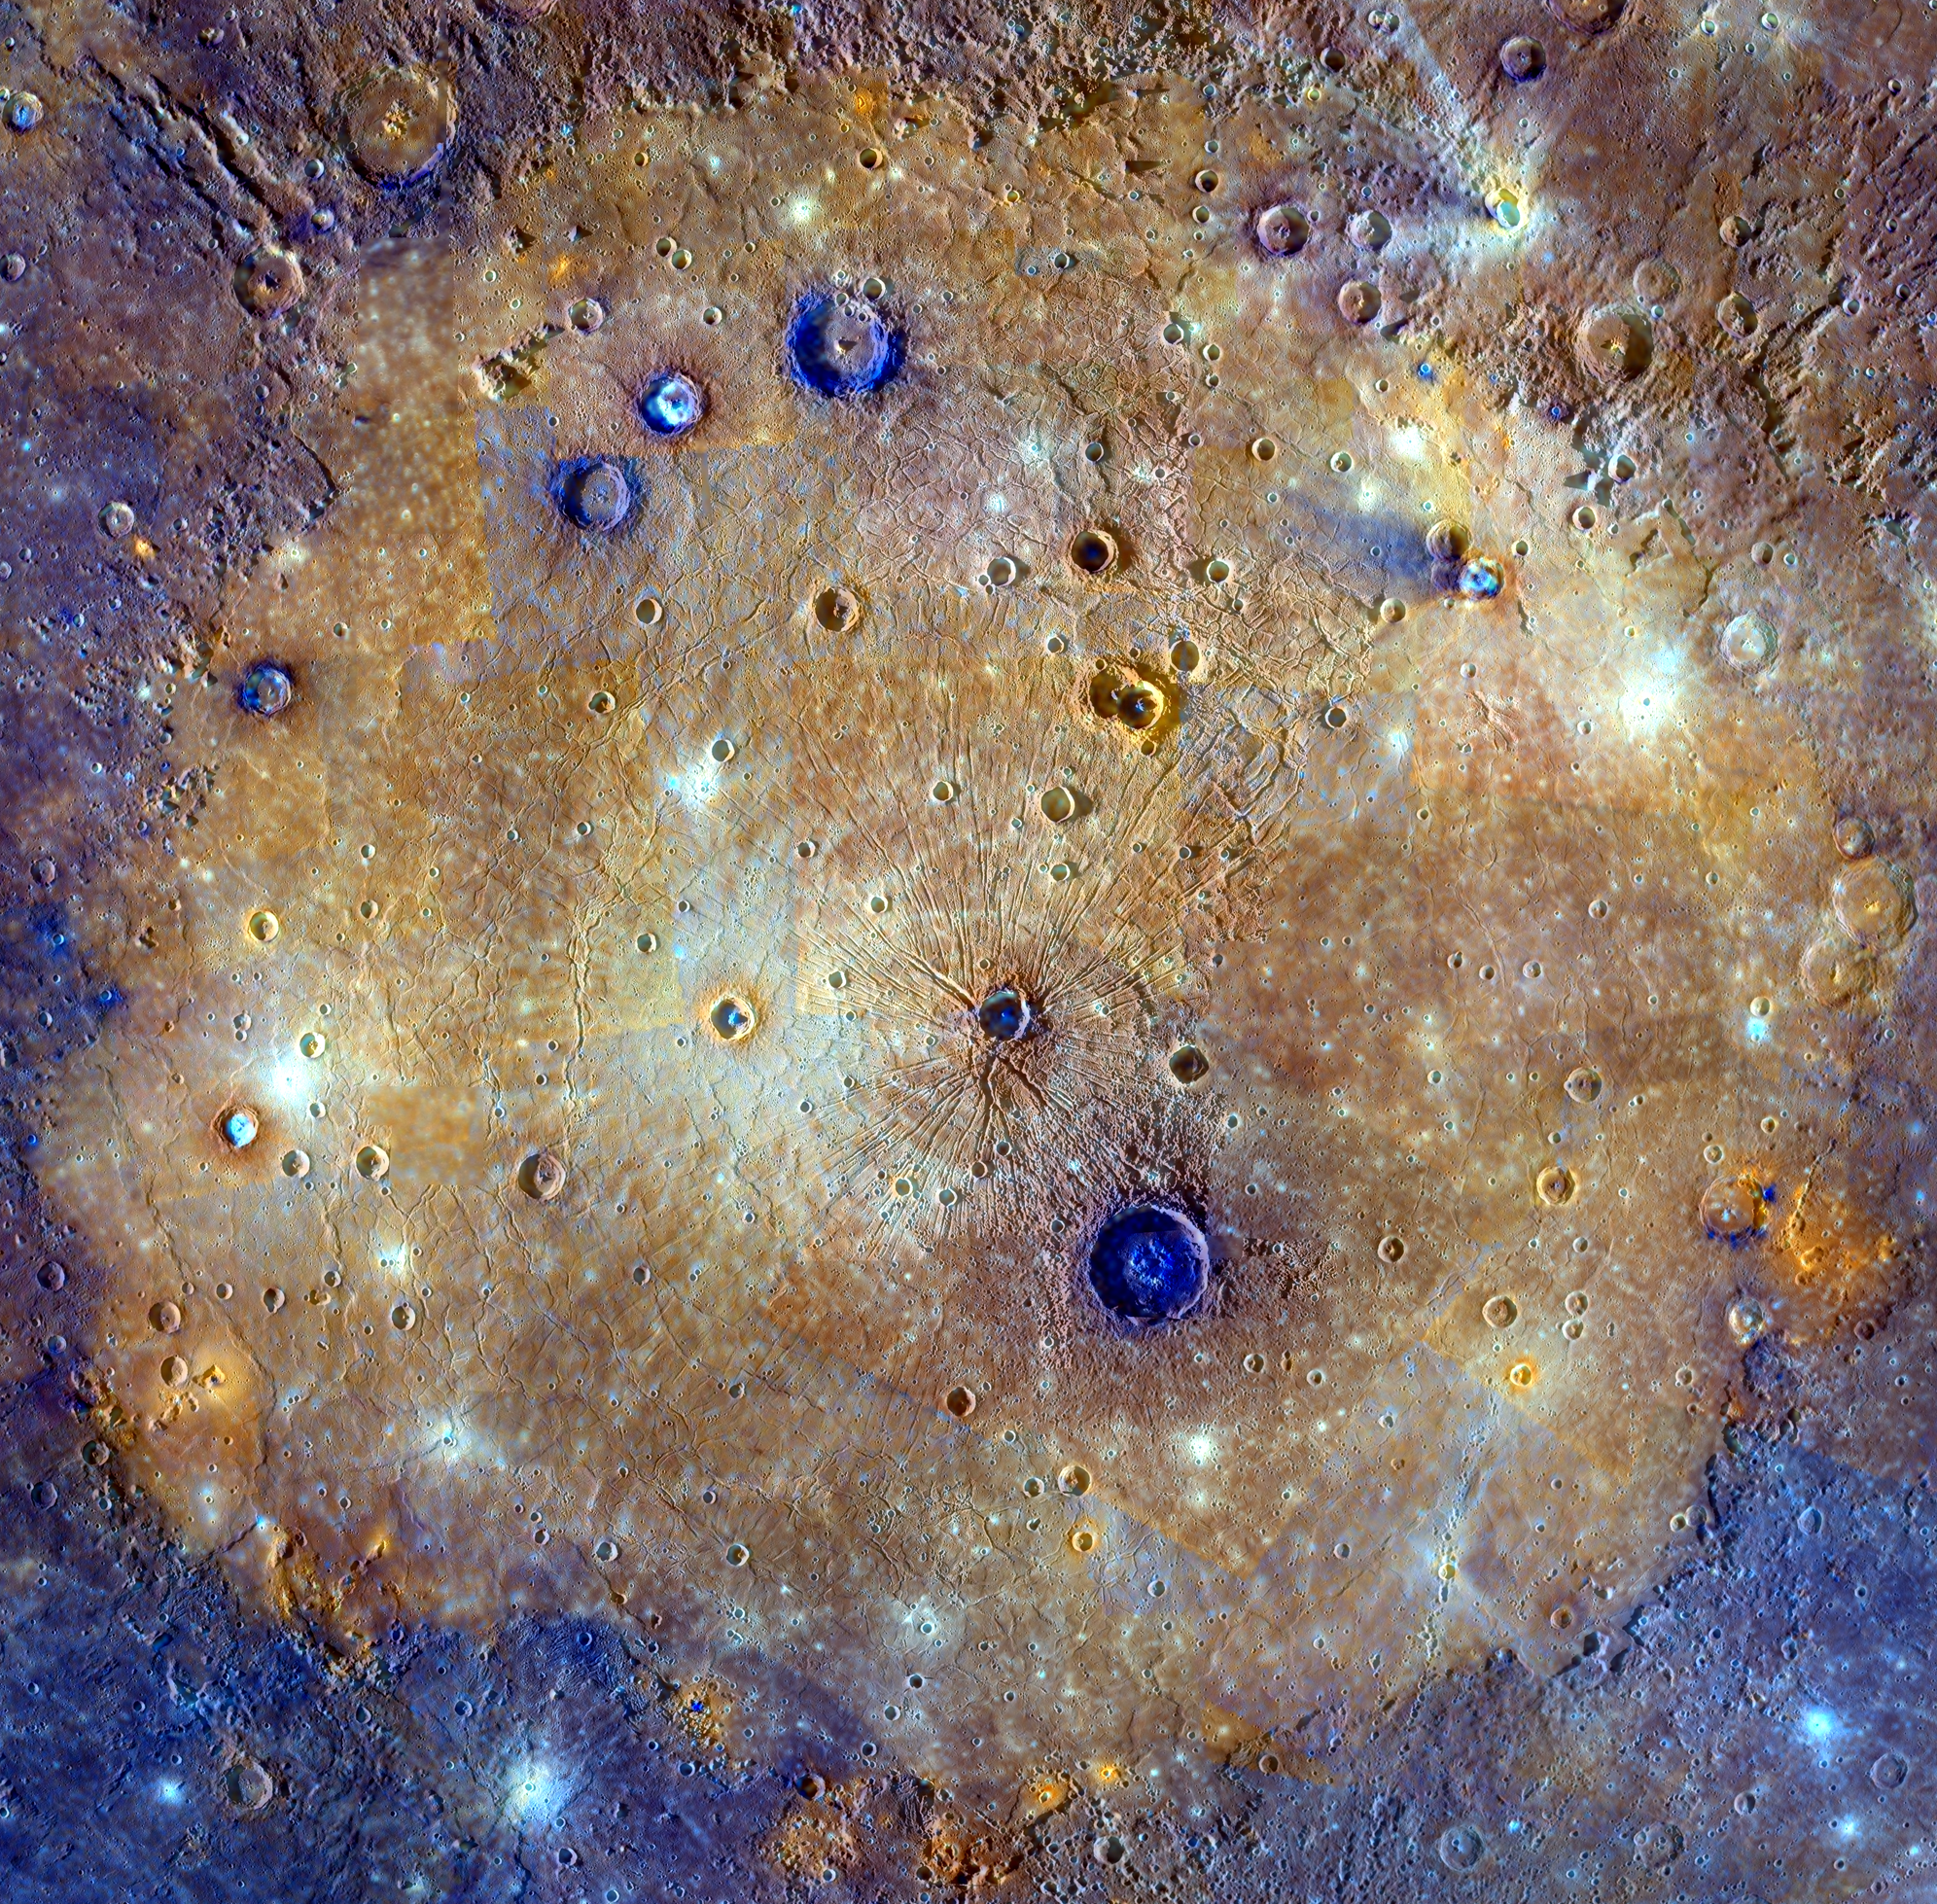

All About That Basin

This mosaic of Caloris basin is an enhanced-color composite overlain on a monochrome mosaic featured in a previous post. The color mosaic is made up of WAC images obtained when both the spacecraft and the Sun were overhead, conditions best for discerning variations in albedo, or brightness. The monochrome mosaic is made up of WAC and NAC images obtained at off-vertical Sun angles (i.e., high incidence angles) and with visible shadows so as to reveal clearly the topographic form of geologic features. The combination of the two datasets allows the correlation of geologic features with their color properties. In portions of the scene, color differences from image to image are apparent. Ongoing calibration efforts by the MESSENGER team strive to minimize these differences.

Caloris basin has been flooded by lavas that appear orange in this mosaic. Post-flooding craters have excavated material from beneath the surface. The larger of these craters have exposed low-reflectance material (blue in this mosaic) from beneath the surface lavas, likely giving a glimpse of the original basin floor material. Analysis of these craters yields an estimate of the thickness of the volcanic layer: 2.5-3.5 km (1.6-2.2 mi.).

Date published online: November 15, 2014
Instrument: Mercury Dual Imaging System (MDIS)
Center Latitude: 31.5°N
Center Longitude: 162.7°E
Projection: Orthographic
Scale: Caloris basin is approximately 1525 km (948 mi.) across
Reference: Ernst et al. (2015) Stratigraphy of the Caloris basin, Mercury: Implications for volcanic history and basin impact melt, Icarus 250, 413-429.

The MESSENGER spacecraft is the first ever to orbit the planet Mercury, and the spacecraft’s seven scientific instruments and radio science investigation are unraveling the history and evolution of the Solar System’s innermost planet. During the first two years of orbital operations, MESSENGER acquired over 150,000 images and extensive other data sets. MESSENGER is capable of continuing orbital operations until early 2015.

For information regarding the use of images, see the MESSENGER image use policy.

Credit: NASA/Johns Hopkins University Applied Physics Laboratory/Carnegie Institution of Washington